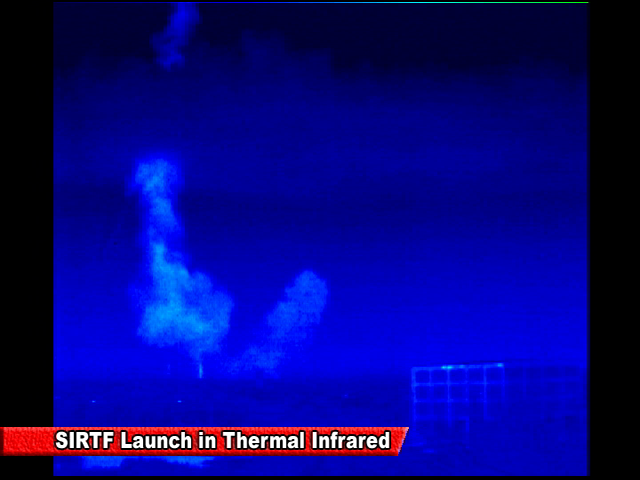

Spitzer Launch in Infrared

Screen grab from an infrared video of the launch of the Spitzer Space Telescope on August 25, 2003

Credit: NASA/JPL-Caltech